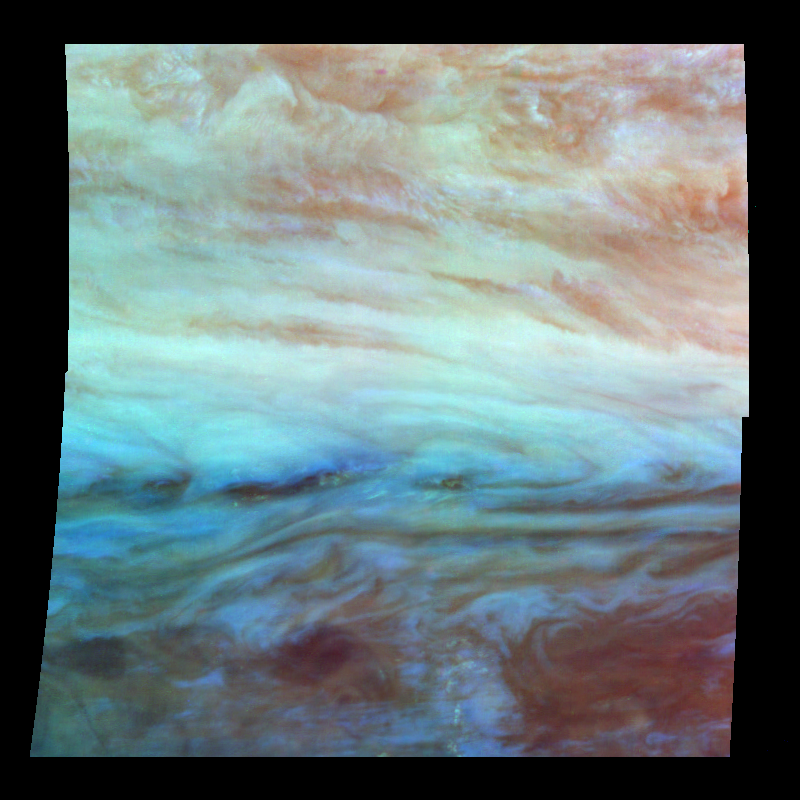

False Color Mosaic of Jupiter’s Belt-Zone Boundary

False-color mosaic of a belt-zone boundary near Jupiter’s equator. The images that make up the four quadrants of this mosaic were taken within a few minutes of each other. Light at each of Galileo’s three near-infrared wavelengths is displayed here mapped to the visible colors red, green, and blue. Light at 886 nanometers, strongly absorbed by atmospheric methane and scattered from clouds high in the atmosphere, is shown in red. Light at 732 nanometers, moderately absorbed by atmospheric methane, is shown in green. Light at 757 nanometers, scattered mostly from Jupiter’s lower visible cloud deck, is shown in blue. The lower cloud deck appears bluish white, while the higher layer appears pinkish. The holes in the upper layer and their relationships to features in the lower cloud deck can be studied in the lower half of the mosaic. Galileo is the first spacecraft to image different layers in Jupiter’s atmosphere.

North is at the top. The mosaic covers latitudes -13 to +3 degrees and is centered at longitude 282 degrees West. The smallest resolved features are tens of kilometers in size. These images were taken on November 5th, 1996, at a range of 1.2 million kilometers by the Solid State Imaging system aboard NASA’s Galileo spacecraft.

The Jet Propulsion Laboratory, Pasadena, CA manages the mission for NASA’s Office of Space Science, Washington, DC.

Credit: NASA/JPL-Caltech